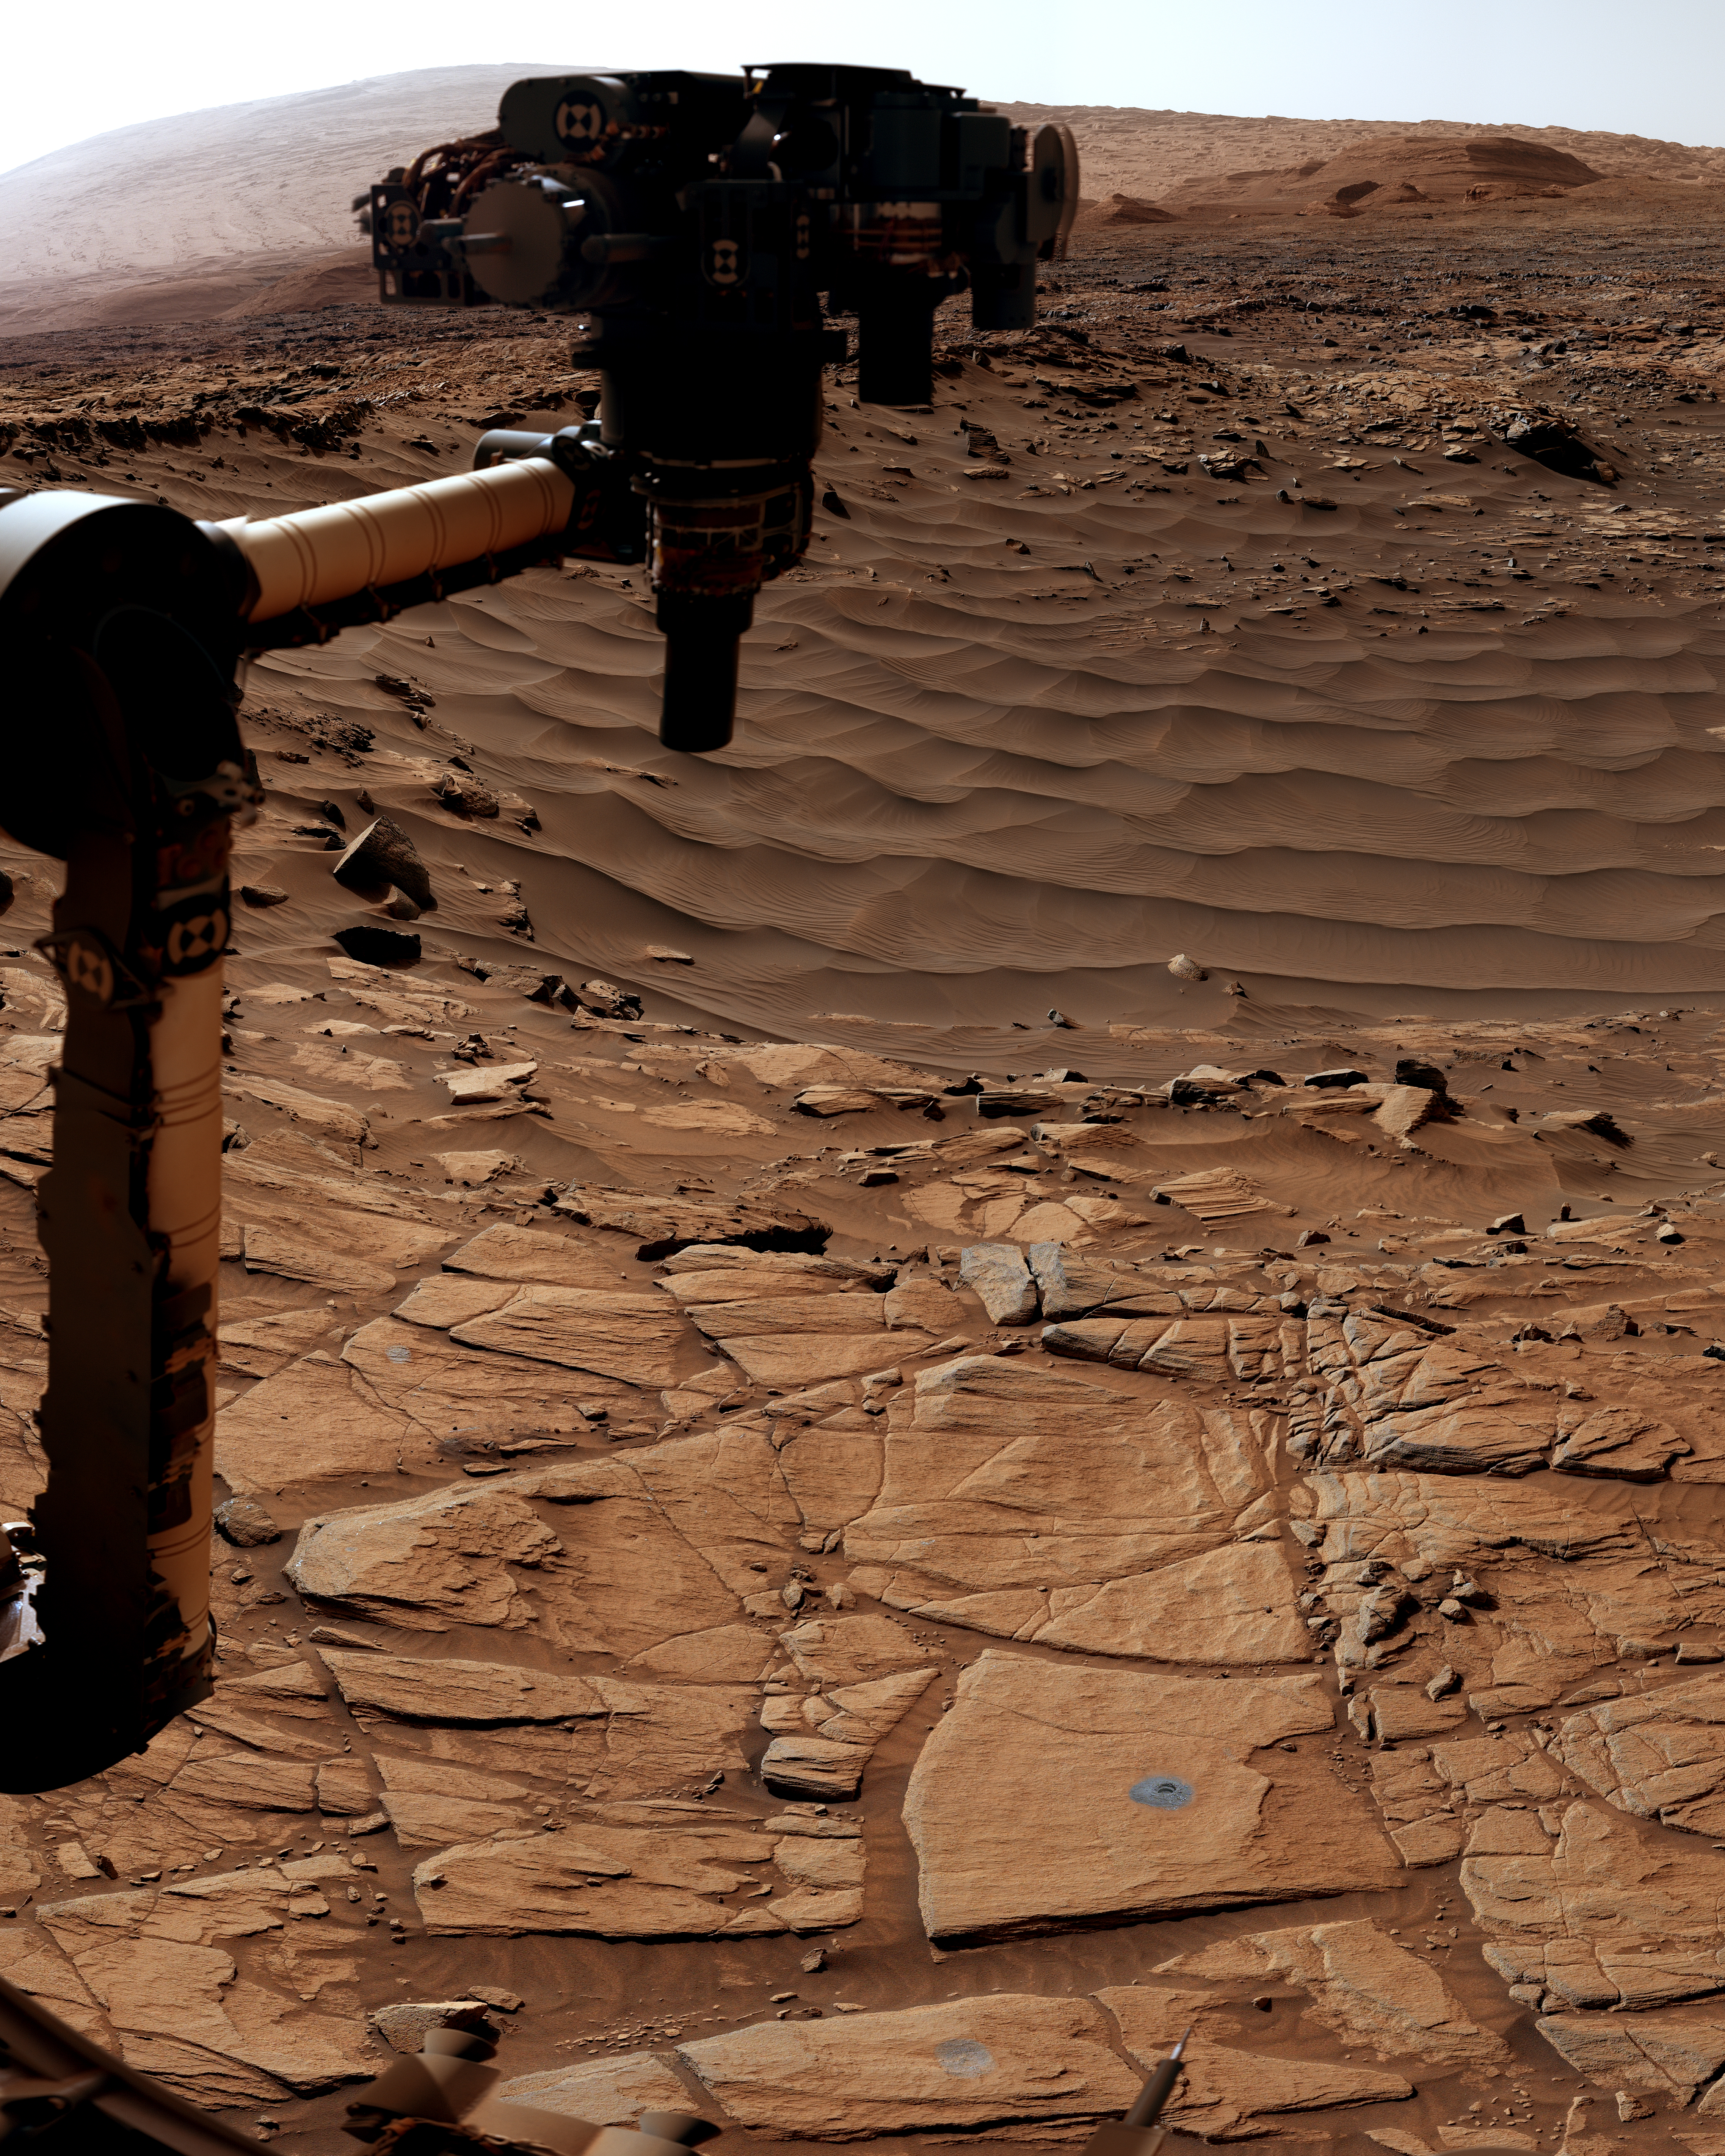

Curiosity Mastcam’s View of Edinburgh

NASA’s Curiosity Mars rover used its Mast Camera, or Mastcam, to capture this scene around a drill hole named “Edinburgh.” The images used to create the scene were taken on March 22 and 23, 2020, which were the 2,711th and 2,712th Martian days, or sols, of the mission.

The scene was captured while Curiosity was parked on top of a feature called the “Greenheugh Pediment.” Looming above in the background is the top of Mount Sharp, the 3-mile-tall (5-kilometer-tall) mountain that Curiosity has been ascending since 2014.

The color balance of the scene was processed to reflect the way it would look to the human eye under daytime lighting on Earth.

Malin Space Science Systems in San Diego built and operates Mastcam. A division of Caltech, NASA’s Jet Propulsion Laboratory in Southern California built the Curiosity rover and manages the Curiosity rover for the agency’s Science Mission Directorate in Washington.

Credit: NASA/JPL-Caltech/MSSS